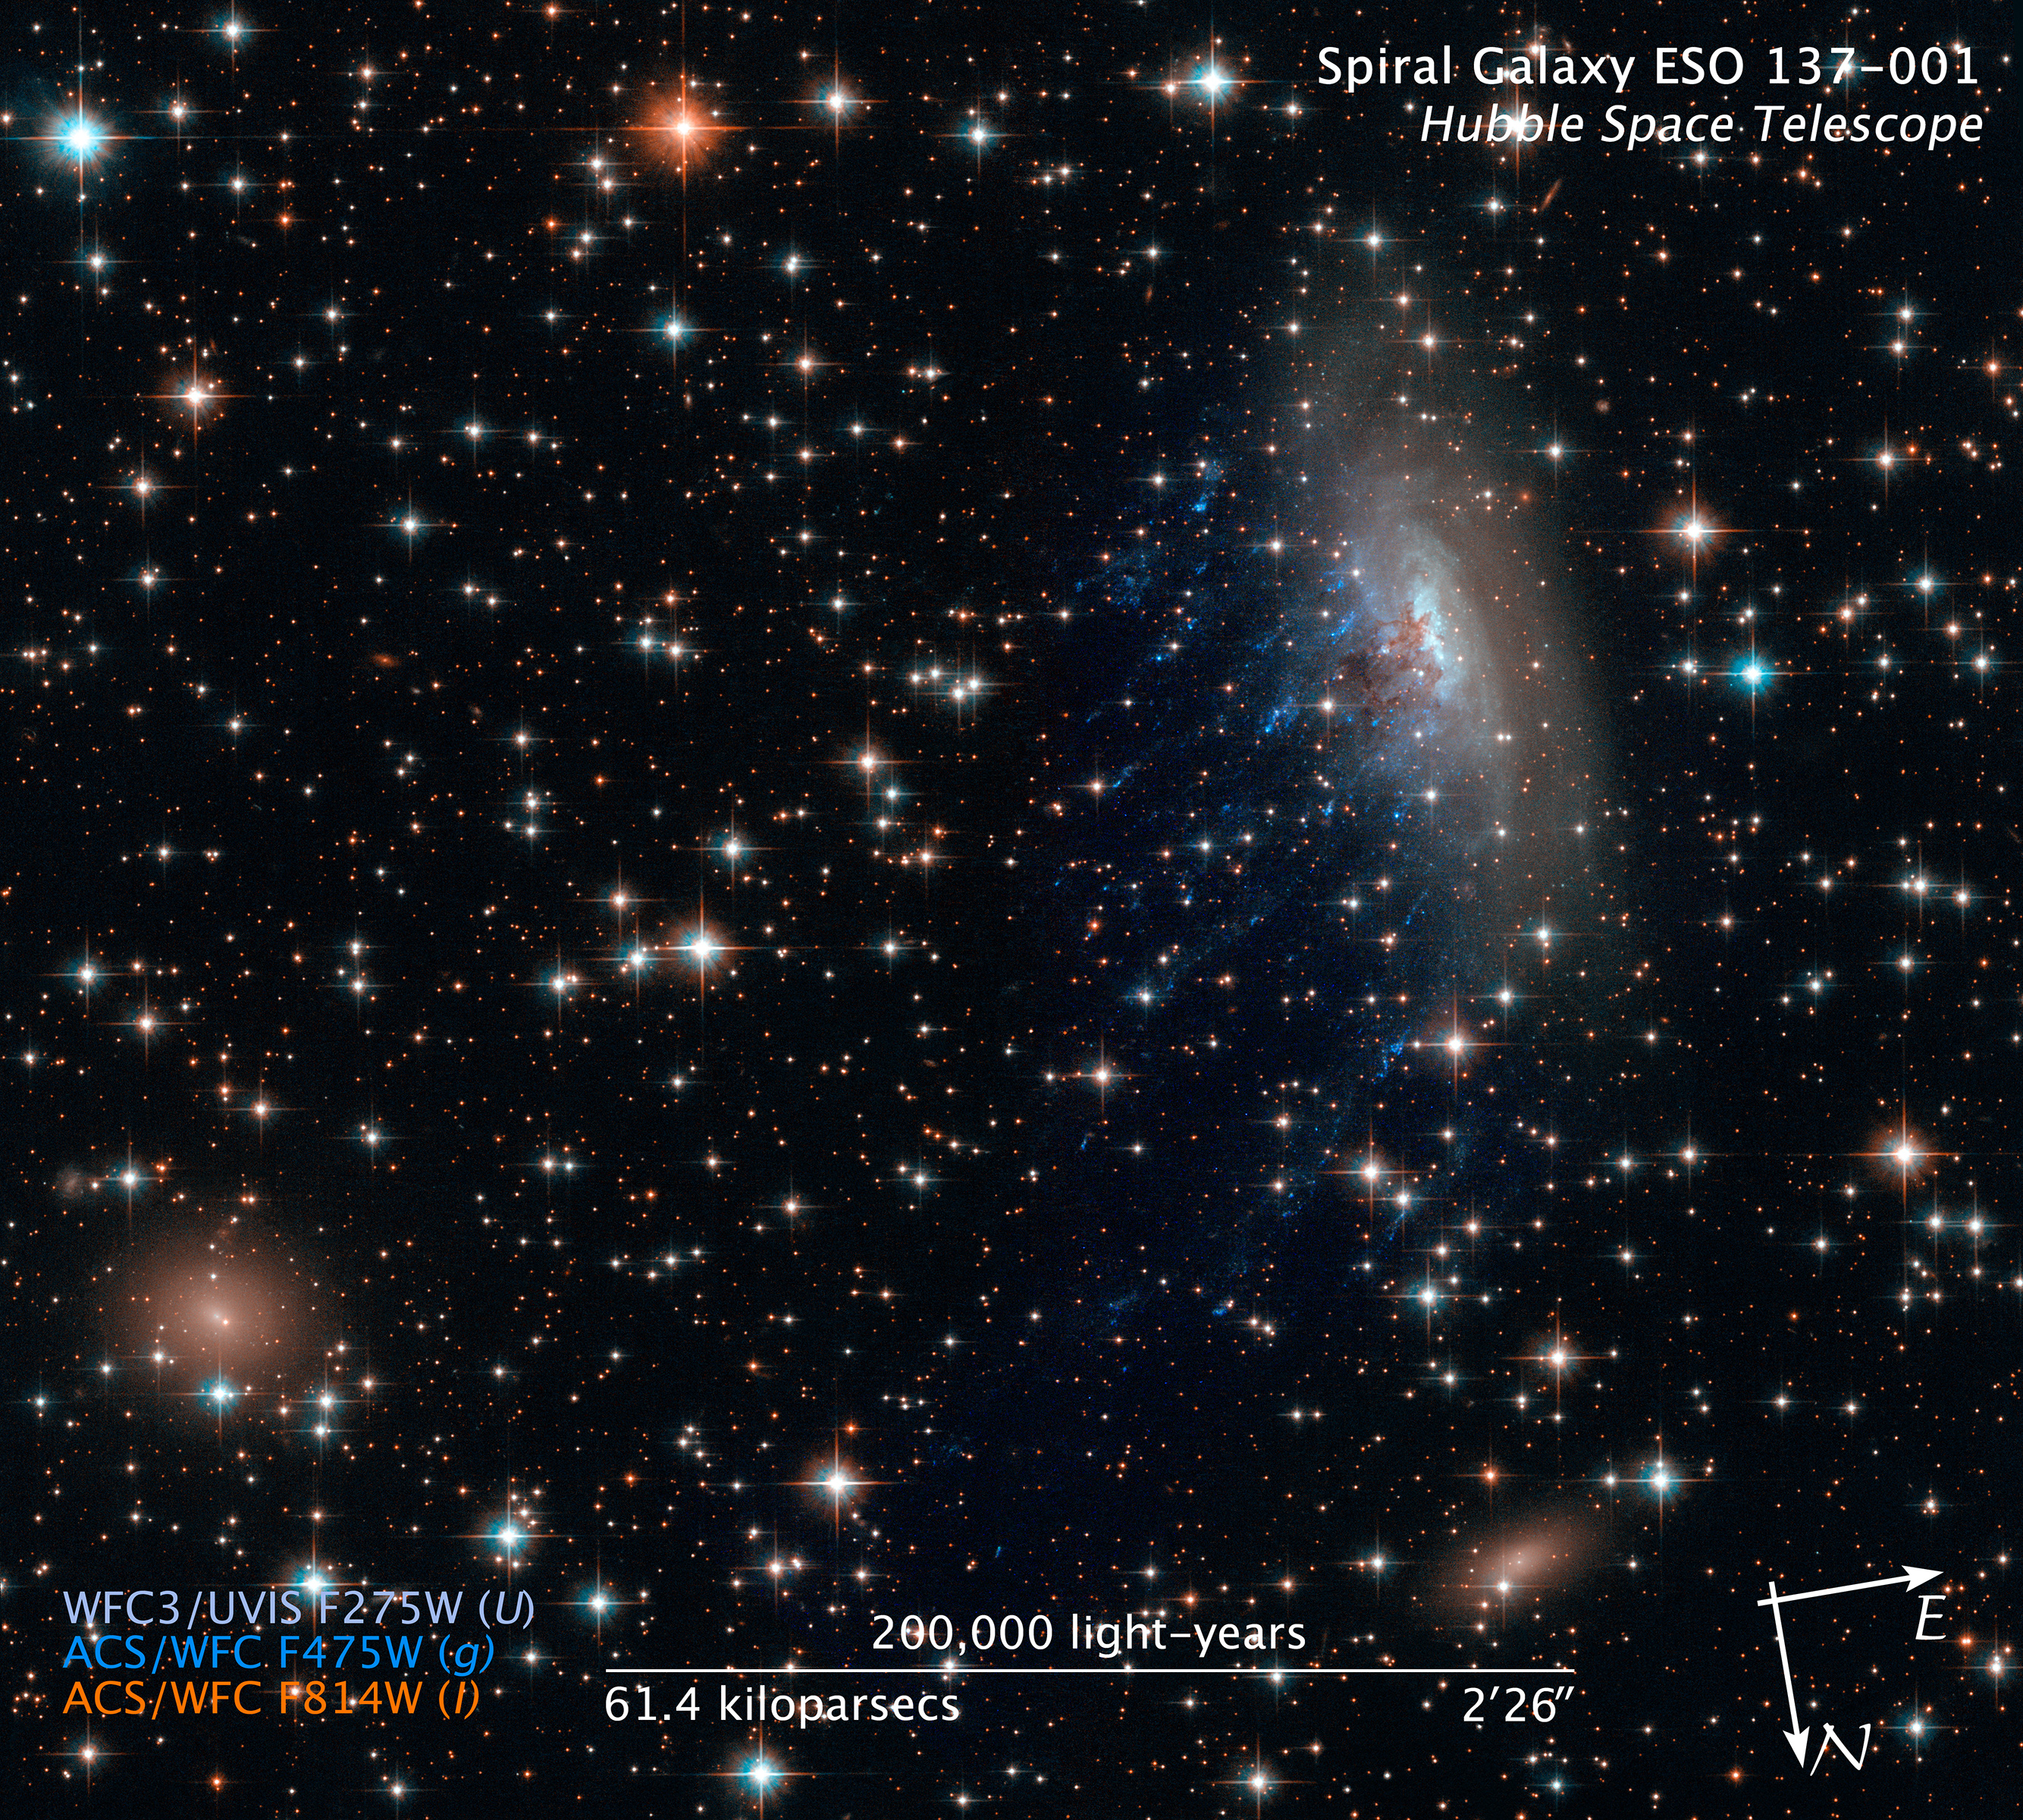

Compass and Scale Image for ESO137-001

Object Name: ESO 137-001
Object Description: Spiral Galaxy
Instrument: HST/ACS/WFC and HST/WFC3/UVIS
Filters: ACS/WFC: F475W (g) and F814W (I) WFC3/UVIS: F275W (U)
Exposure Time: 4.3 hours

This composite image includes exposures acquired by the ACS and WFC3 instruments on the Hubble Space Telescope. Several filters were used to sample broad wavelength ranges. The color results from assigning different hues (colors) to each monochromatic (grayscale) image associated with an individual filter. In this case, the assigned colors are: Lt blue: F275W (U) Cyan: F475W (g) Orange: F814W (I)

Credit: Illustration: NASA, ESA, and Z. Levay (STScI)